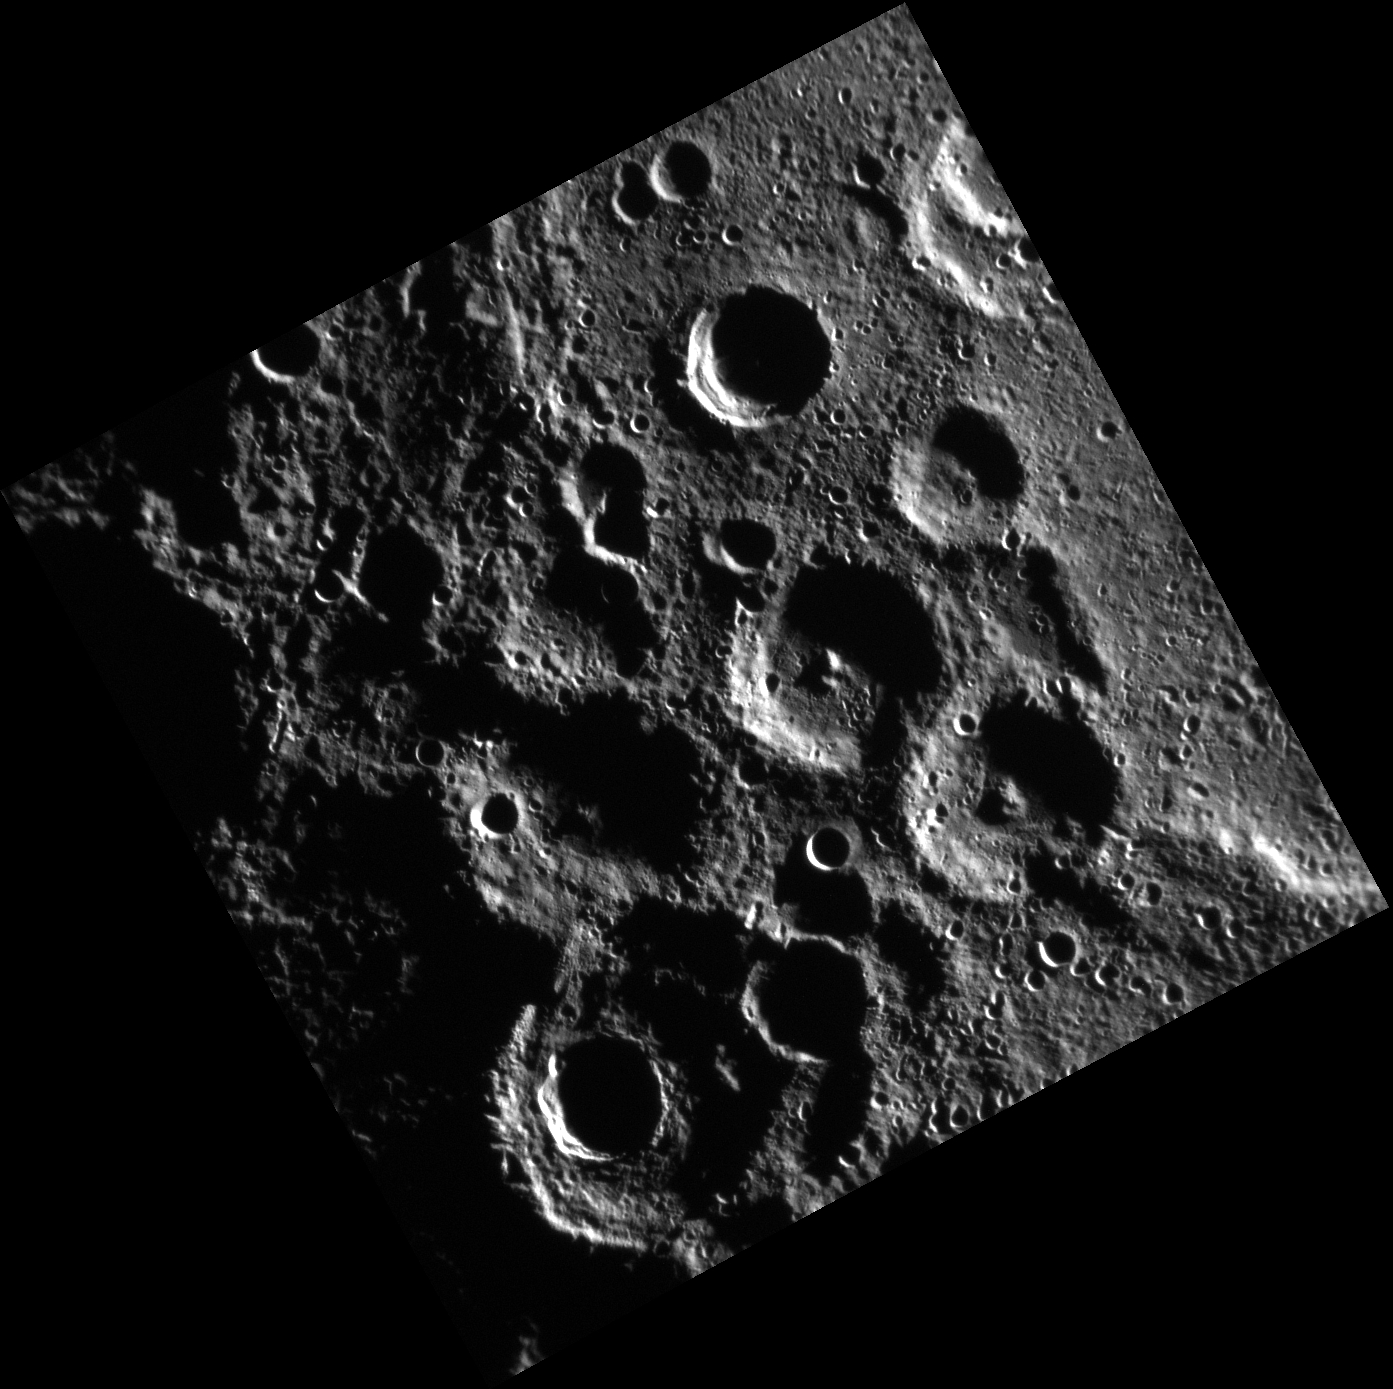

South Polar Pals

This high-incidence angle image highlights a pair of newly named craters, Kobro and Komeda. Both craters exhibit prominent central peaks, and are located near Mercury’s South Pole. Kobro crater, named for the Polish sculptor Katarzyna Kobro (1898-1951) is located near the center of the image, while Komeda, named for the Polish composer and musician Krysztof Komeda (1931-1969) is located just to the southeast. The craters are of approximately the same size, and appear to share a rim.

This image was acquired as part of MDIS’s high-incidence-angle base map. The high-incidence-angle base map is a major mapping activity in MESSENGER’s extended mission and complements the surface morphology base map of MESSENGER’s primary mission that was acquired under generally more moderate incidence angles. High incidence angles, achieved when the Sun is near the horizon, result in long shadows that accentuate the small-scale topography of geologic features. The high-incidence-angle base map is being acquired with an average resolution of 200 meters/pixel.

Date acquired: June 28, 2012
Image Mission Elapsed Time (MET): 249339307
Image ID: 2096832
Instrument: Narrow Angle Camera (NAC) of the Mercury Dual Imaging System (MDIS)
Center Latitude: -82.38°
Center Longitude: 75.23° E
Resolution: 256 meters/pixel
Scale: Kobro crater is 54 kilometers (33.6 miles) across
Incidence Angle: 86.3°
Emission Angle: 6.0°
Phase Angle: 92.2°

The MESSENGER spacecraft is the first ever to orbit the planet Mercury, and the spacecraft’s seven scientific instruments and radio science investigation are unraveling the history and evolution of the Solar System’s innermost planet. Visit the Why Mercury? section of this website to learn more about the key science questions that the MESSENGER mission is addressing. During the one-year primary mission, MDIS acquired 88,746 images and extensive other data sets. MESSENGER is now in a year-long extended mission, during which plans call for the acquisition of more than 80,000 additional images to support MESSENGER’s science goals.

For information regarding the use of images, see the MESSENGER image use policy.

Credit: NASA/Johns Hopkins University Applied Physics Laboratory/Carnegie Institution of Washington